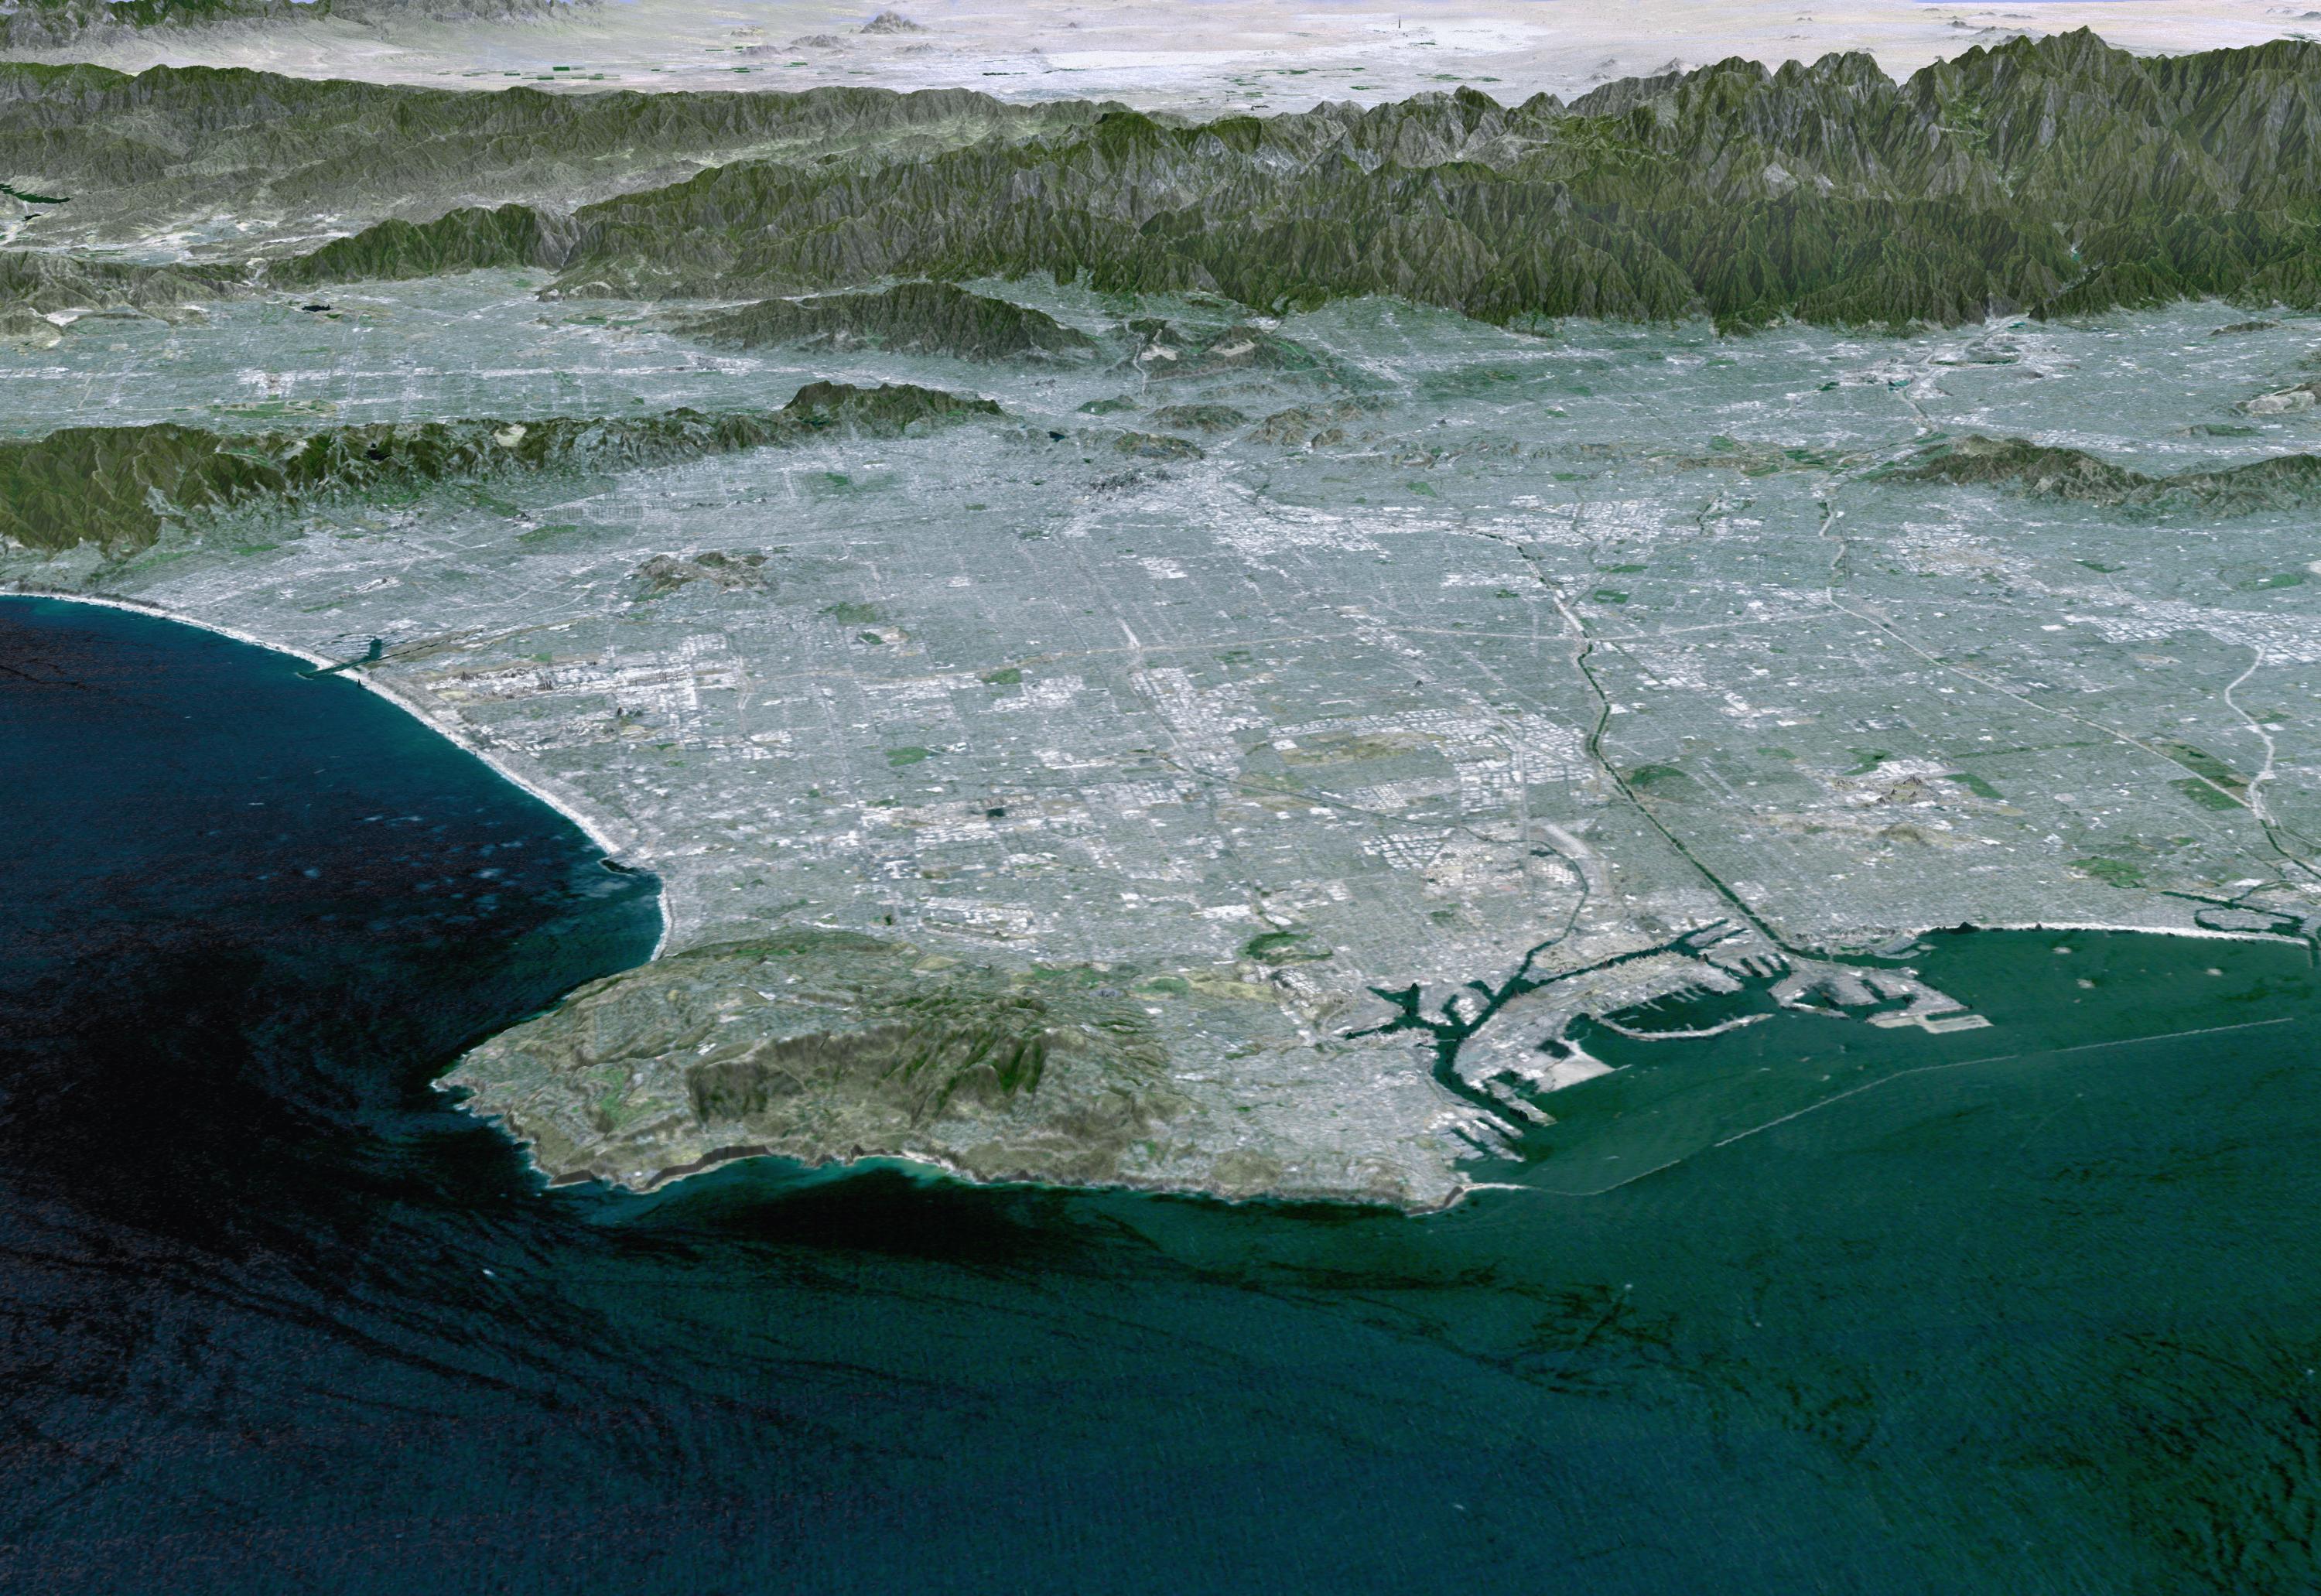

Perspective View with Landsat Overlay, Los Angeles Basin

Most of Los Angeles is visible in this computer-generated north-northeast perspective viewed from above the Pacific Ocean. In the foreground the hilly Palos Verdes peninsula lies to the left of the harbor at Long Beach, and in the middle distance the various communities that comprise the greater Los Angeles area appear as shades of grey and white. In the distance the San Gabriel Mountains rise up to separate the basin from the Mojave Desert, which can be seen near the top of the image.

This 3-D perspective view was generated using topographic data from the Shuttle Radar Topography Mission (SRTM) and an enhanced color Landsat 5satellite image mosaic. Topographic expression is exaggerated one and one-half times.

Landsat has been providing visible and infrared views of the Earth since 1972. SRTM elevation data matches the 30-meter (98-foot) resolution of most Landsat images and will substantially help in analyzing the large and growing Landsat image archive.

Elevation data used in this image was acquired by the Shuttle Radar Topography Mission (SRTM) aboard the Space Shuttle Endeavour, launched on Feb. 11, 2000. SRTM used the same radar instrument that comprised the Spaceborne Imaging Radar-C/X-Band Synthetic Aperture Radar (SIR-C/X-SAR) that flew twice on the Space Shuttle Endeavour in 1994. SRTM was designed to collect 3-D measurements of the Earth’s surface. To collect the 3-D data, engineers added a 60-meter (approximately 200-foot) mast, installed additional C-band and X-band antennas, and improved tracking and navigation devices. The mission is a cooperative project between NASA, the National Imagery and Mapping Agency (NIMA) of the U.S. Department of Defense and the German and Italian space agencies. It is managed by NASA’s Jet Propulsion Laboratory, Pasadena, Calif., for NASA’s Earth Science Enterprise, Washington, D.C.

Size: View width 70 kilometers (42 miles), View distance 160 kilometers (100 miles)
Location: 34.0 deg. North lat., 118.2 deg. West lon.
Orientation: View north-northeast
Image Data: Landsat Bands 3, 2, 1 as red, green, blue, respectively
Date Acquired: February 2000 (SRTM)

Credit: NASA/JPL/NIMA